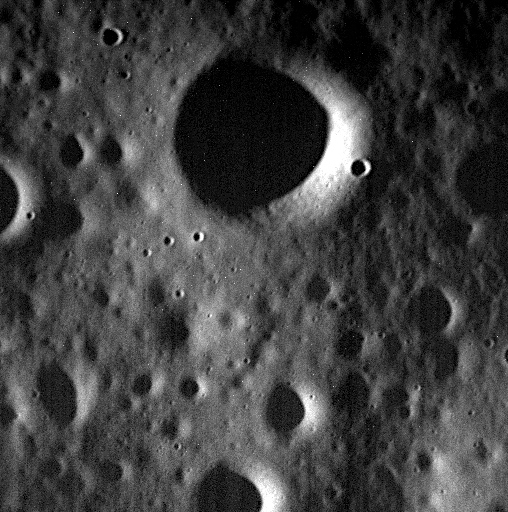

One of the Last

This image, acquired yesterday, is one of MESSENGER’s last. Today, the spacecraft will complete its highly successful orbital mission and impact the surface of Mercury. View this image for details of MESSENGER’s impact location. Impact is expected at 19:26:02 UTC (3:26:02 pm EDT) but will occur out of sight and communication with the Earth. The MESSENGER team will try to establish communications with the spacecraft when its orbit would allow it to be visible from Earth. The inability to establish communications between MESSENGER and the scheduled Earth-based tracking antenna will provide the first confirmation that the spacecraft has impacted the surface. After about 30 minutes following the predicted Mercury impact time, the team plans to announce whether MESSENGER’s orbital mission has come to an end.

Date acquired: April 29, 2015
Image Mission Elapsed Time (MET): 72595737
Image ID: 8414772
Instrument: Narrow Angle Camera (NAC) of the Mercury Dual Imaging System (MDIS)
Center Latitude: 69.46°
Center Longitude: 229.49° E
Resolution: 1.7 meters/pixel
Scale: The largest crater in this image has a diameter of 330 meters (0.2 miles)

The MESSENGER spacecraft is the first ever to orbit the planet Mercury, and the spacecraft’s seven scientific instruments and radio science investigation are unraveling the history and evolution of the Solar System’s innermost planet. In the mission’s more than four years of orbital operations, MESSENGER has acquired over 250,000 images and extensive other data sets. MESSENGER’s highly successful orbital mission is about to come to an end, as the spacecraft runs out of propellant and the force of solar gravity causes it to impact the surface of Mercury on April 30, 2015.

For information regarding the use of images, see the MESSENGER image use policy.

Credit: NASA/Johns Hopkins University Applied Physics Laboratory/Carnegie Institution of Washington